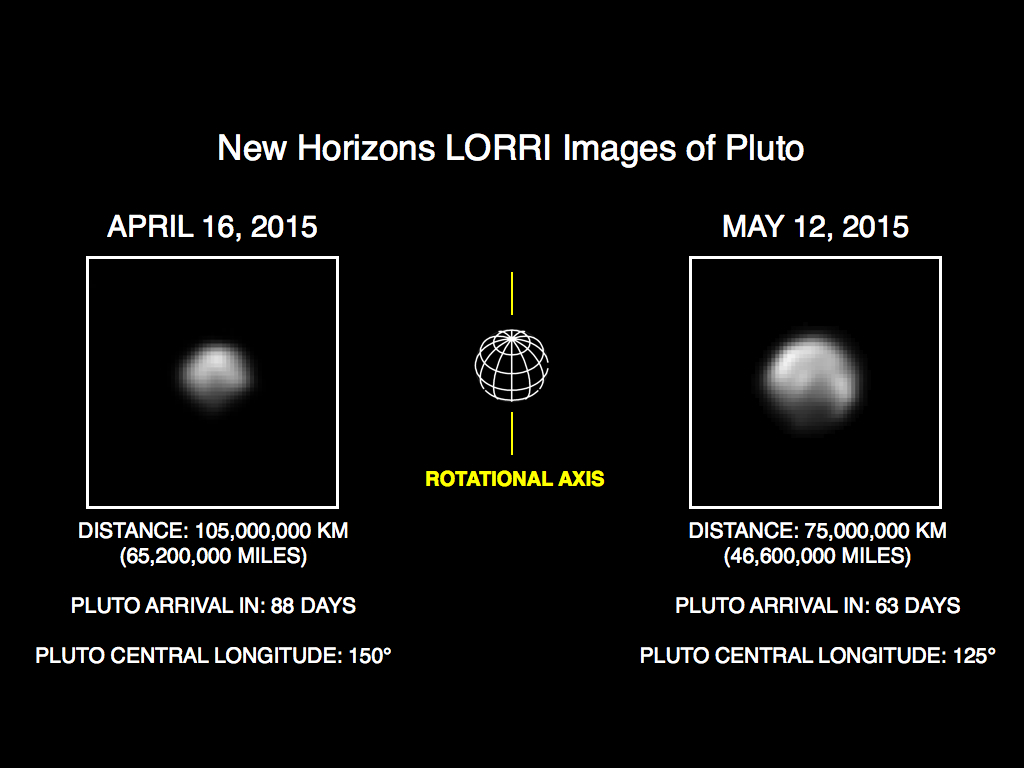

More Detail as New Horizons Draws Closer

This image of Pluto is part of series of New Horizons Long Range Reconnaissance Imager (LORRI) photos taken May 8-12, 2015; the image at left shows LORRI’s view of Pluto just one month earlier. In the month between these image sets, New Horizons’ distance to Pluto decreased from 68 million miles (110 million kilometers) to 47 million miles (75 million kilometers), as the spacecraft speeds toward a close encounter with the Pluto system in mid-July.

All of the images have been rotated to align Pluto’s rotational axis with the vertical direction (up-down), as depicted schematically in the center panel. Between April and May, Pluto appears to get larger as the spacecraft gets closer, with Pluto’s apparent size increasing by approximately 50 percent. Pluto rotates around its axis every 6.4 Earth days, and these images show the variations in Pluto’s surface features during its rotation.

These images are displayed at four times the native LORRI image size, and have been processed using a method called deconvolution, which sharpens the original images to enhance features on Pluto. Deconvolution can occasionally add “false” details, so the finest details in these pictures will need to be confirmed by images taken from closer range in the next few weeks. All of the images are displayed using the same linear brightness scale.

Credit: NASA/Johns Hopkins University Applied Physics Laboratory/Southwest Research Institute